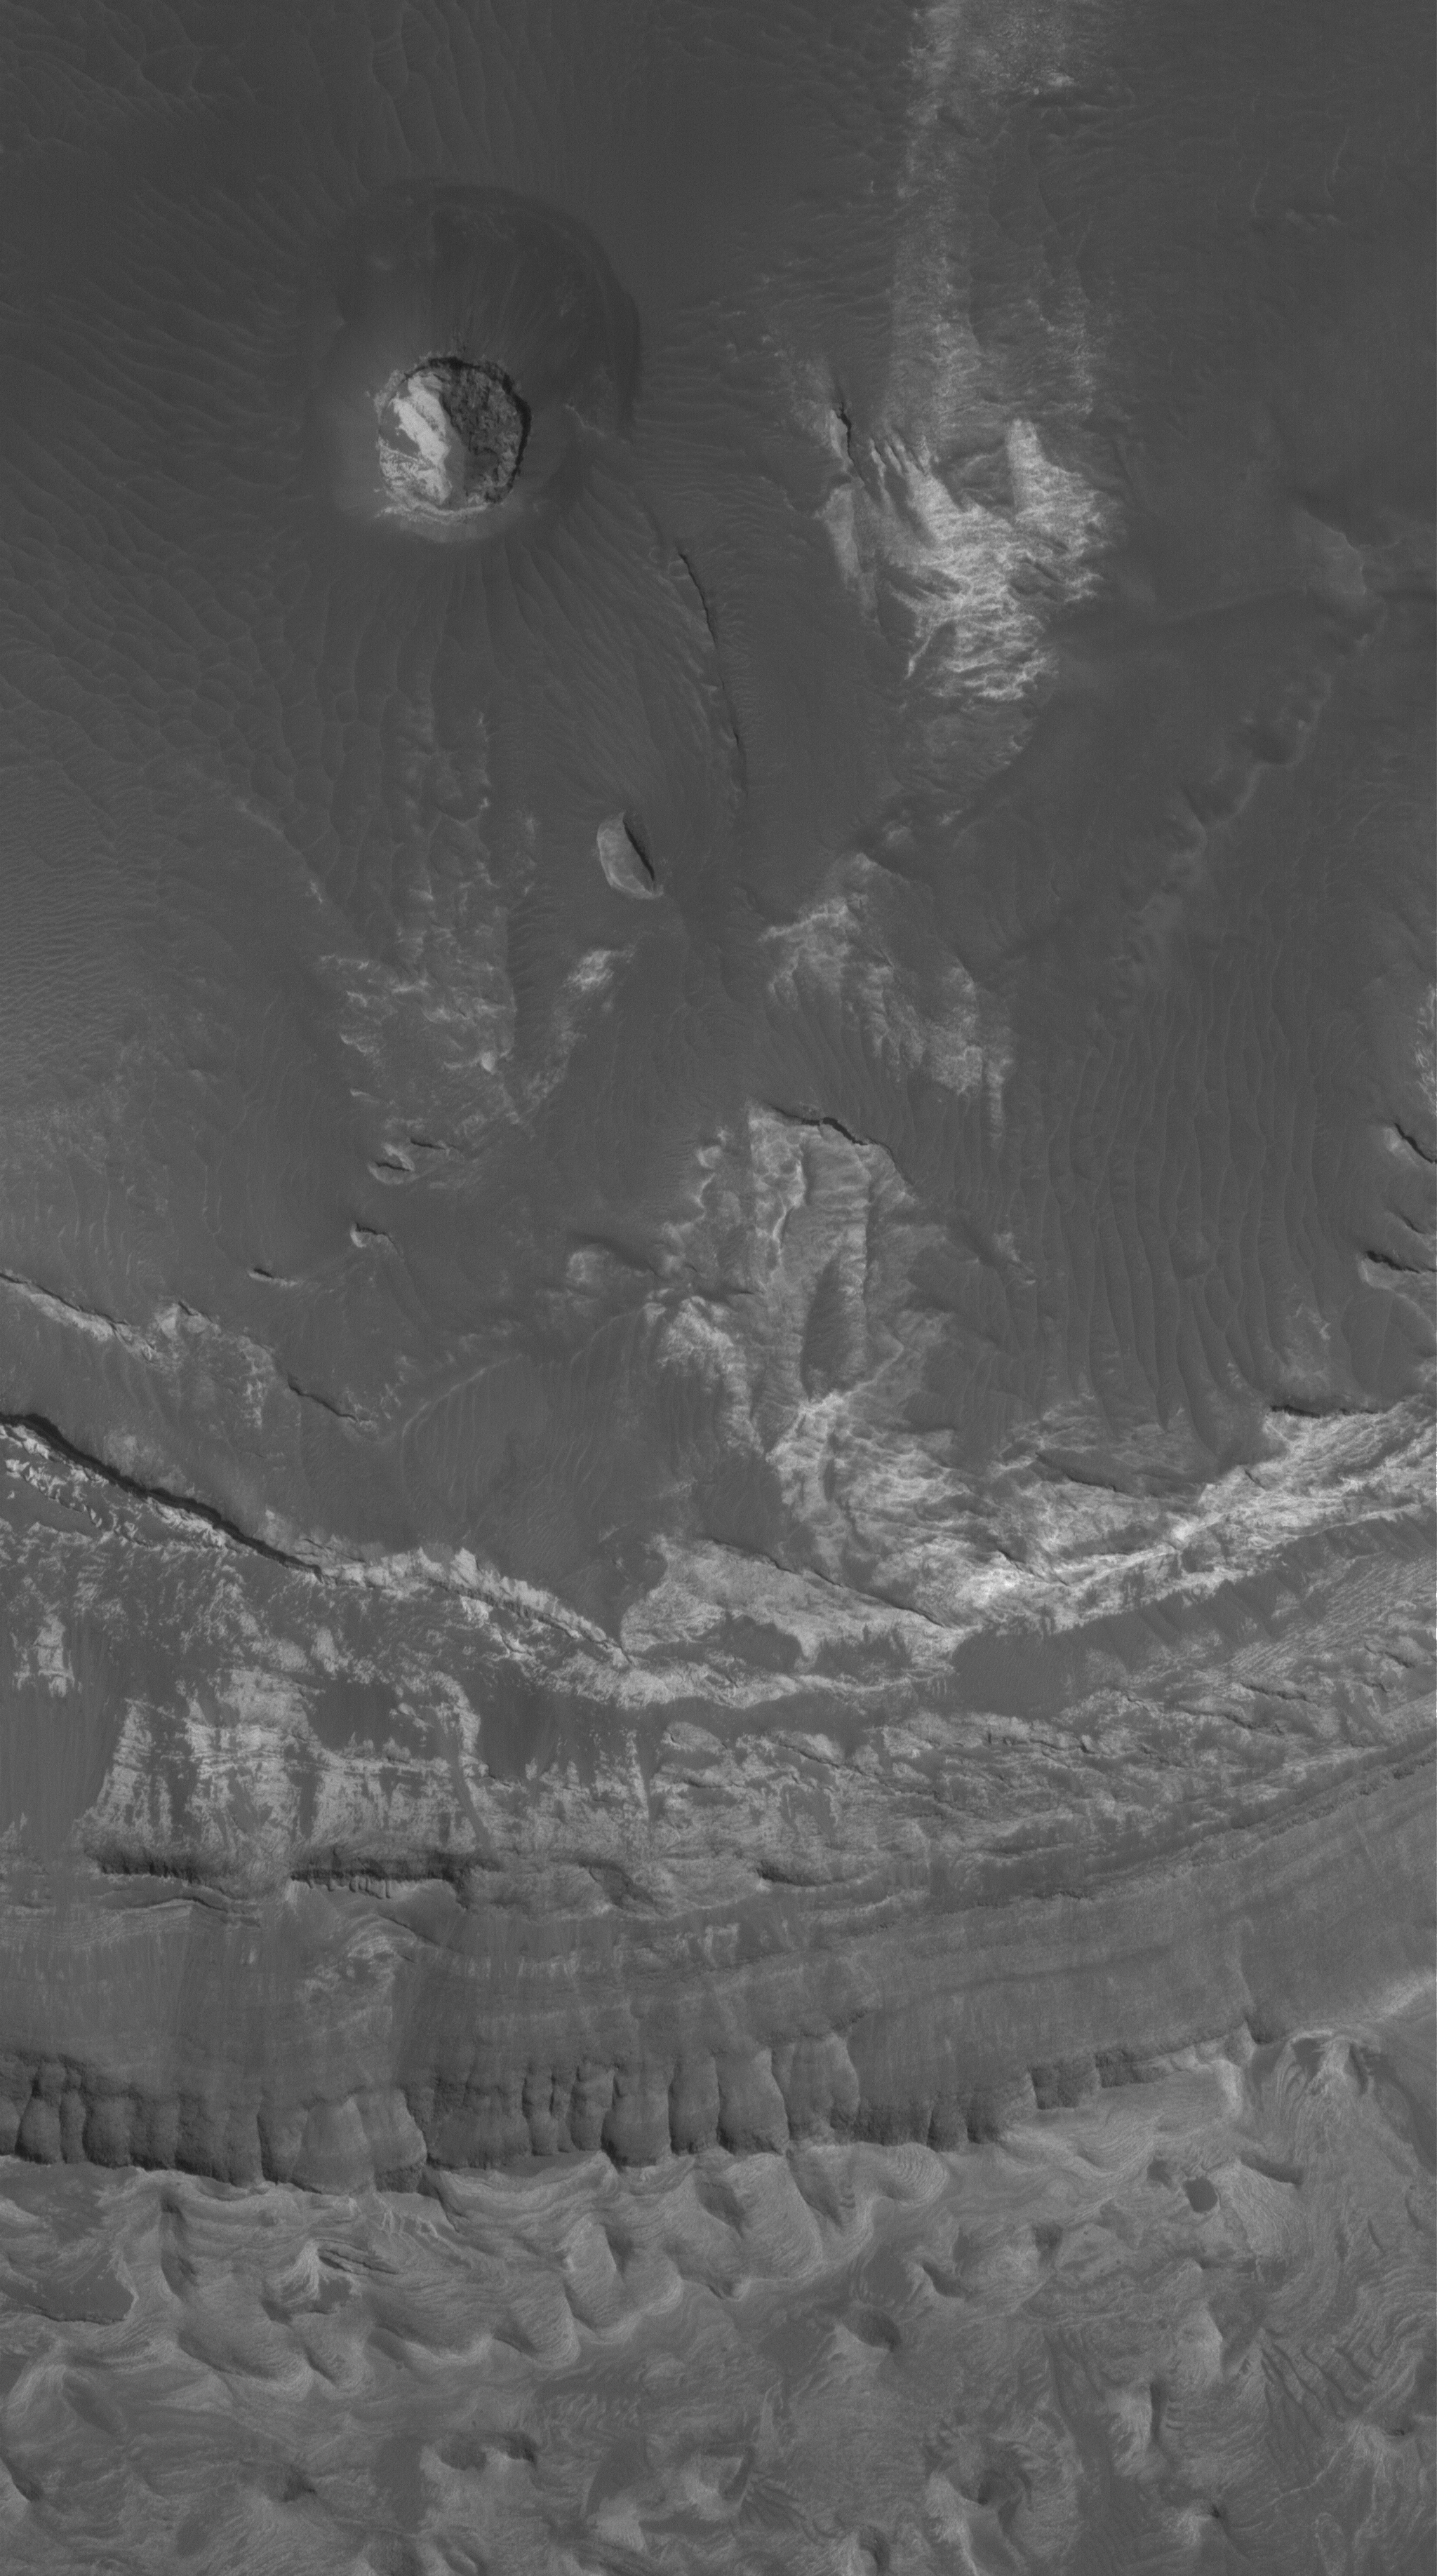

Eos Chaos Rocks

11 January 2006
This Mars Global Surveyor (MGS) Mars Orbiter Camera (MOC) image shows light-toned, layered rock outcrops in Eos Chaos, located near the east end of the Valles Marineris trough system. The outcrops occur in the form of a distinct, circular butte (upper half of image) and a high slope (lower half of image). The rocks might be sedimentary rocks, similar to those found elsewhere exposed in the Valles Marineris system and the chaotic terrain to the east of the region.

Location near: 12.9°S, 49.5°W
Image width: ~3 km (~1.9 mi)
Illumination from: lower left
Season: Southern Summer

Credit: NASA/JPL/Malin Space Science Systems